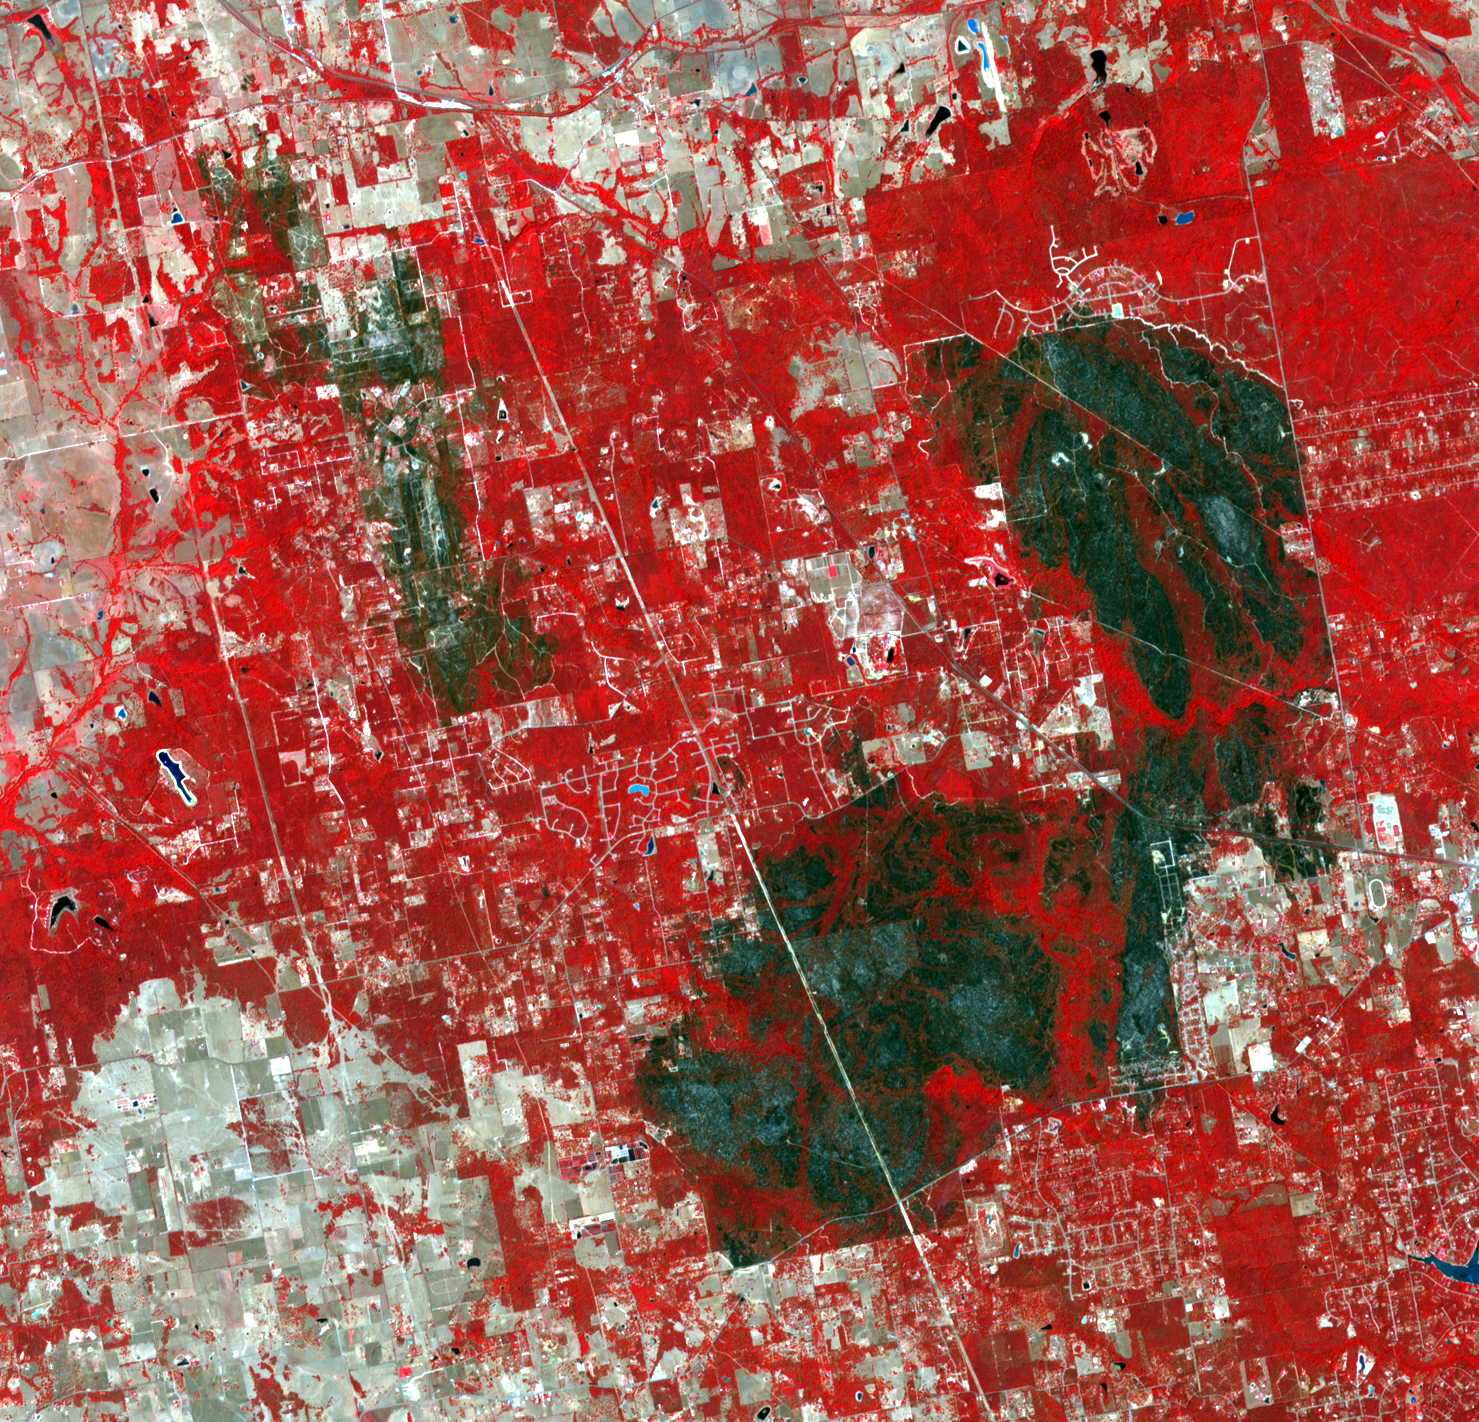

NASA Spacecraft Images Texas Wildfire

The tri-county Riley Road wildfire burning in Texas north of Houston was 85 percent contained when the Advanced Spaceborne Thermal Emission and Reflection Radiometer (ASTER) instrument on NASA’s Terra spacecraft acquired this image on Sept. 12, 2011. More than 19,000 acres and approximately 100 homes have been consumed since the fire started a week ago. The burned areas are dark gray and black; vegetation appears red; and bare ground and roads are light gray. Nearly 21,000 wildfires have erupted across Texas during the current wildfire season, destroying more than 1,500 homes, more than half of which have been lost since Labor Day weekend alone, stoked by high winds and drought conditions. Texas is currently suffering through its worst one-year drought on record. The image covers an area of 13.2 by 13.7 miles (21.3 by 22.2 kilometers) and is located near 30.2 degrees north latitude, 95.8 degrees west longitude.

With its 14 spectral bands from the visible to the thermal infrared wavelength region and its high spatial resolution of 15 to 90 meters (about 50 to 300 feet), ASTER images Earth to map and monitor the changing surface of our planet. ASTER is one of five Earth-observing instruments launched Dec. 18, 1999, on Terra. The instrument was built by Japan’s Ministry of Economy, Trade and Industry. A joint U.S./Japan science team is responsible for validation and calibration of the instrument and data products.

The broad spectral coverage and high spectral resolution of ASTER provides scientists in numerous disciplines with critical information for surface mapping and monitoring of dynamic conditions and temporal change. Example applications are: monitoring glacial advances and retreats; monitoring potentially active volcanoes; identifying crop stress; determining cloud morphology and physical properties; wetlands evaluation; thermal pollution monitoring; coral reef degradation; surface temperature mapping of soils and geology; and measuring surface heat balance.

The U.S. science team is located at NASA’s Jet Propulsion Laboratory, Pasadena, Calif. The Terra mission is part of NASA’s Science Mission Directorate, Washington, D.C.

Credit: NASA/GSFC/METI/ERSDAC/JAROS, and U.S./Japan ASTER Science Team